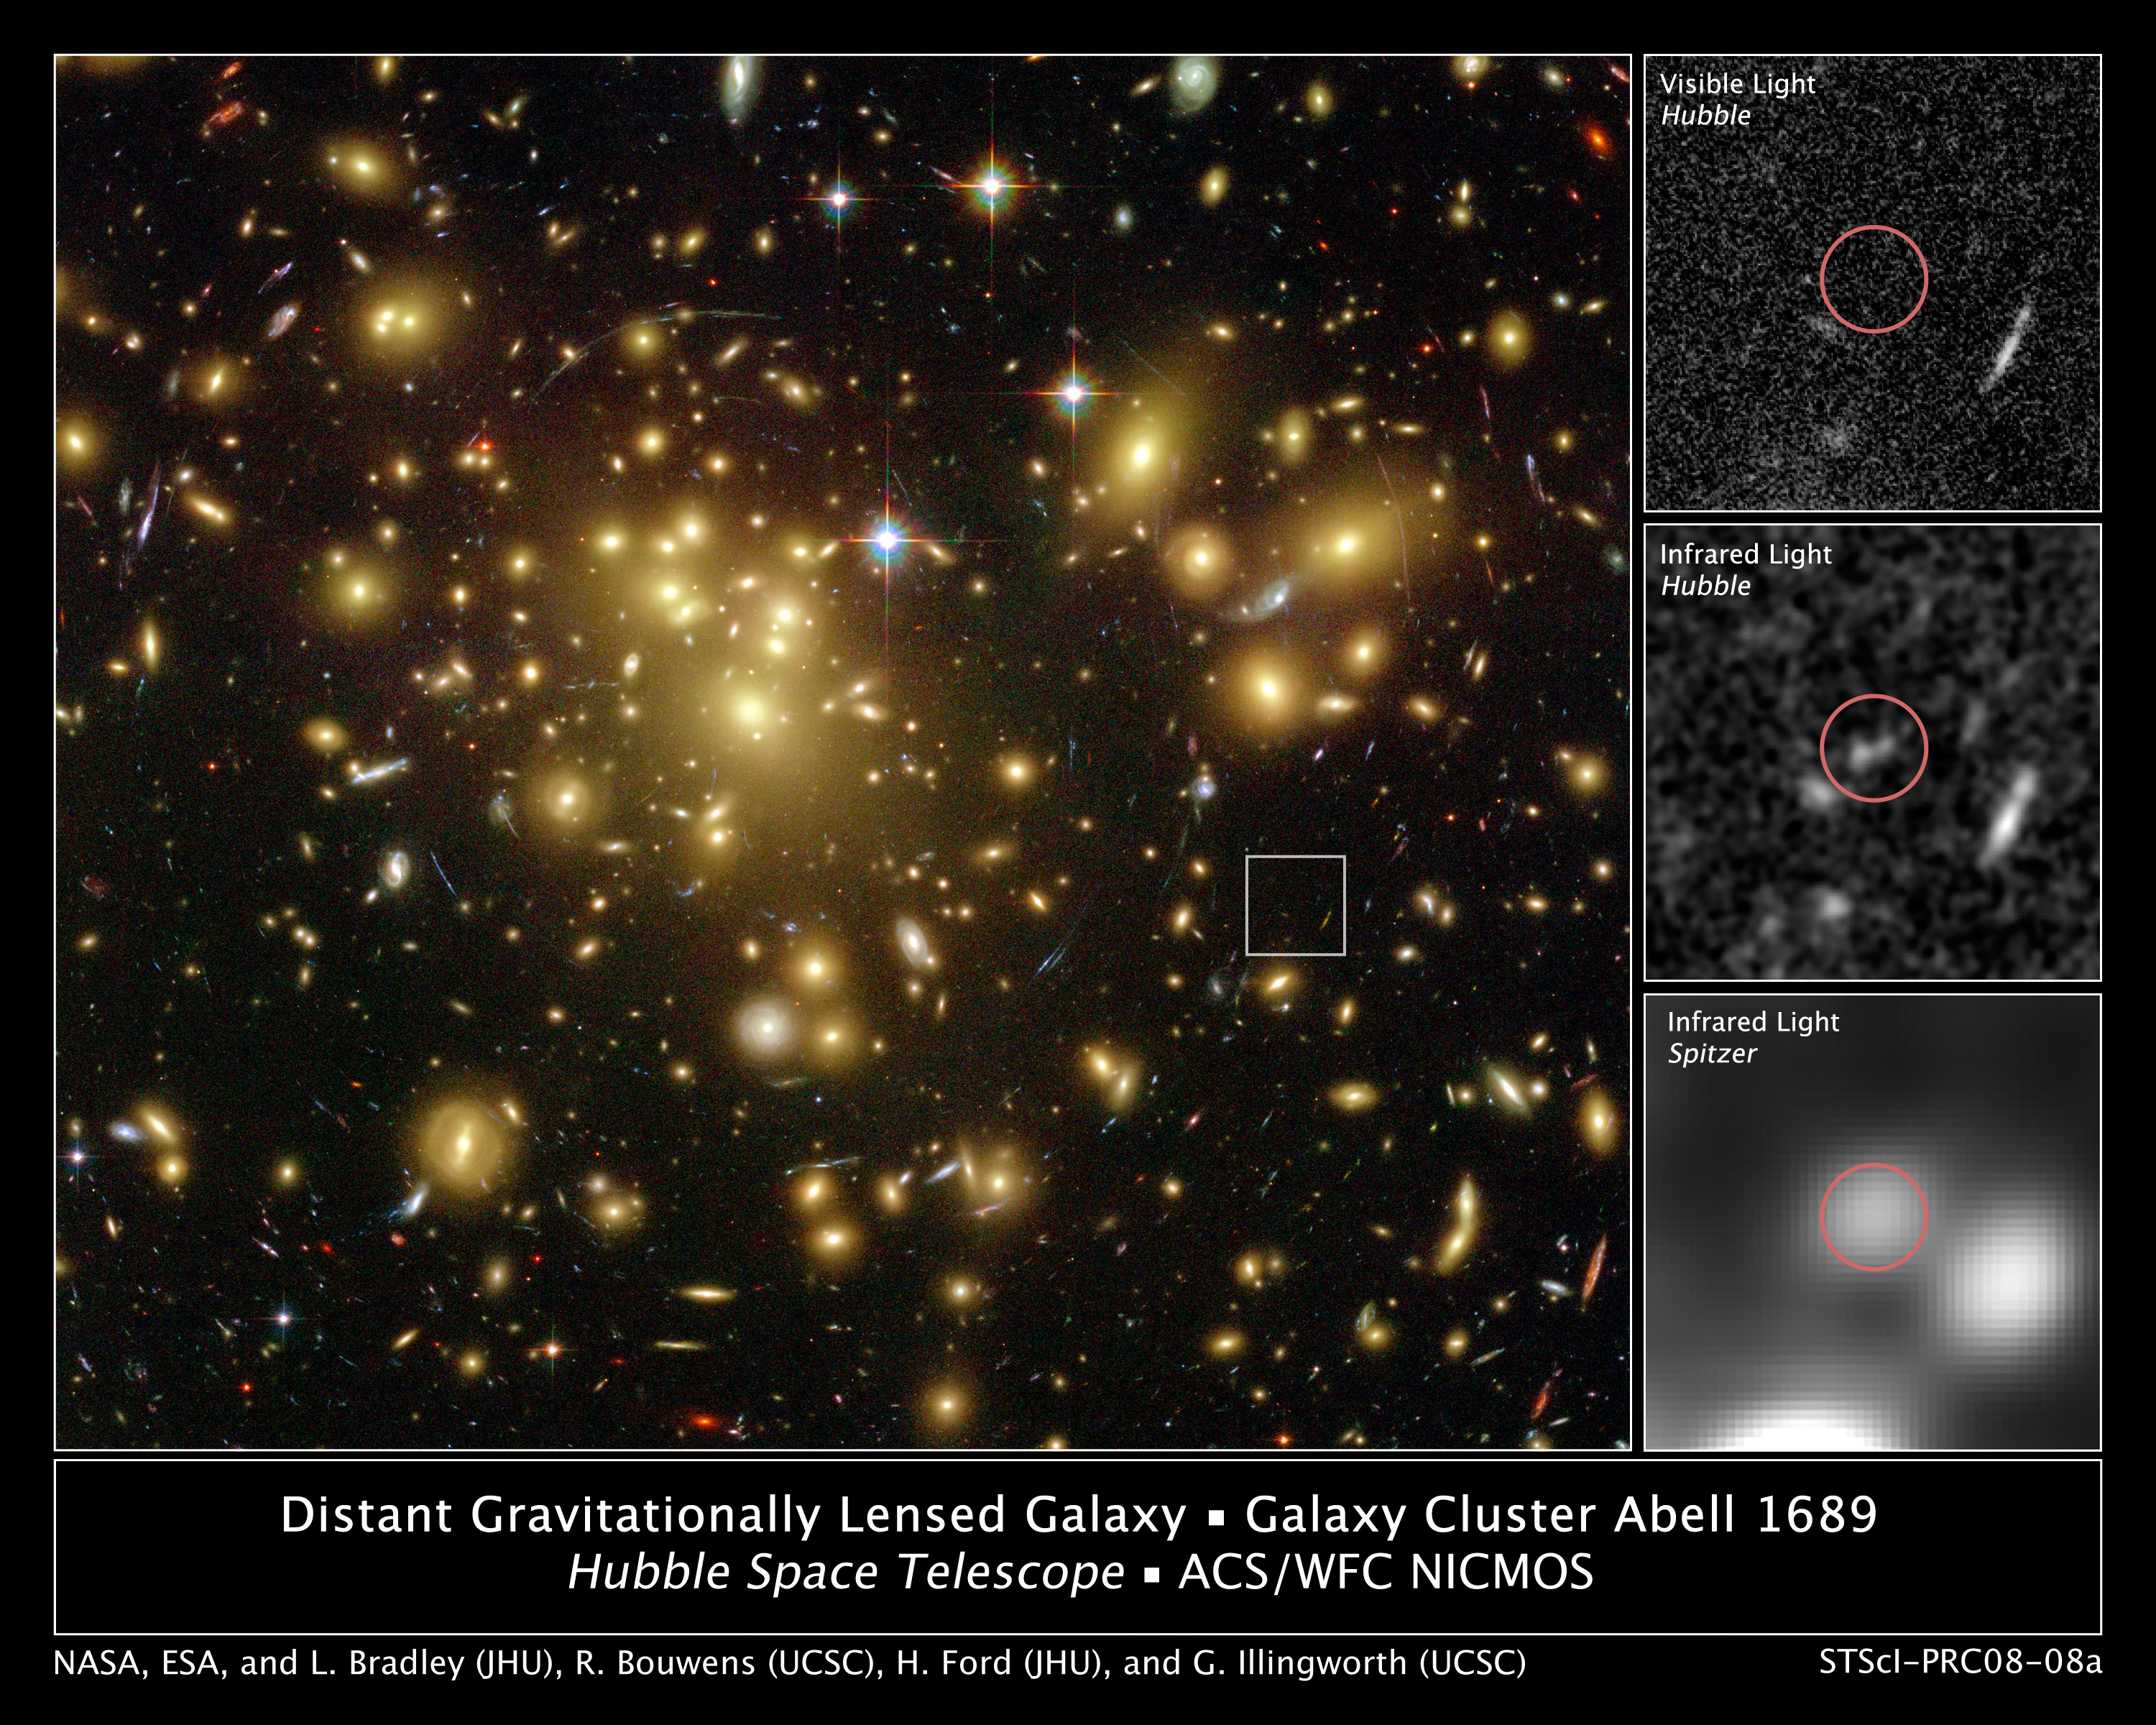

One of the Youngest and Brightest Galaxies in the Early Universe

A massive cluster of yellowish galaxies is seemingly caught in a spider web of eerily distorted background galaxies in the left-hand image, taken with the Advanced Camera for Surveys (ACS) aboard NASA's Hubble Space Telescope.

The gravity of the cluster's trillion stars acts as a cosmic "zoom lens," bending and magnifying the light of the galaxies located far behind it, a technique called gravitational lensing. The faraway galaxies appear in the Hubble image as arc-shaped objects around the cluster, named Abell 1689. The increased magnification allows astronomers to study remote galaxies in greater detail.

One galaxy is so far away, however, it does not show up in the visible-light image taken with ACS [top, right], because its light is stretched to invisible infrared wavelengths by the universe's expansion.

Astronomers used Hubble's Near Infrared Camera and Multi-Object Spectrometer (NICMOS) and NASA's Spitzer Space Telescope with its Infrared Array Camera (IRAC) - with help from the gravitational lensing cluster - to see the faraway galaxy.

The distant galaxy, dubbed A1689-zD1, appears as a grayish-white smudge in the close-up view taken with Hubble's NICMOS [center, right], and as a whitish blob in the Spitzer IRAC close-up view [bottom, right]. The galaxy is brimming with star birth. Hubble and Spitzer worked together to show that it is one of the youngest galaxies ever discovered. Astronomers estimate that the galaxy is 12.8 billion light-years away. Abell 1689 is 2.2 billion light-years away.

A1689-zD1 was born during the middle of the "dark ages," a period in the early universe when the first stars and galaxies were just beginning to burst to life. The dark ages lasted from about 400,000 to roughly a billion years after the Big Bang. Astronomers think that A1689-zD1 was one of the galaxies that helped end the dark ages.

The ACS images were taken in 2002, the NICMOS images in 2005 and 2007, and the Spitzer IRAC images in 2006.

Credit: NASA/ESA/L. Bradley (JHU)/R. Bouwens (UCSC), H.Ford (JHU), G. Illingworth (UCSC)